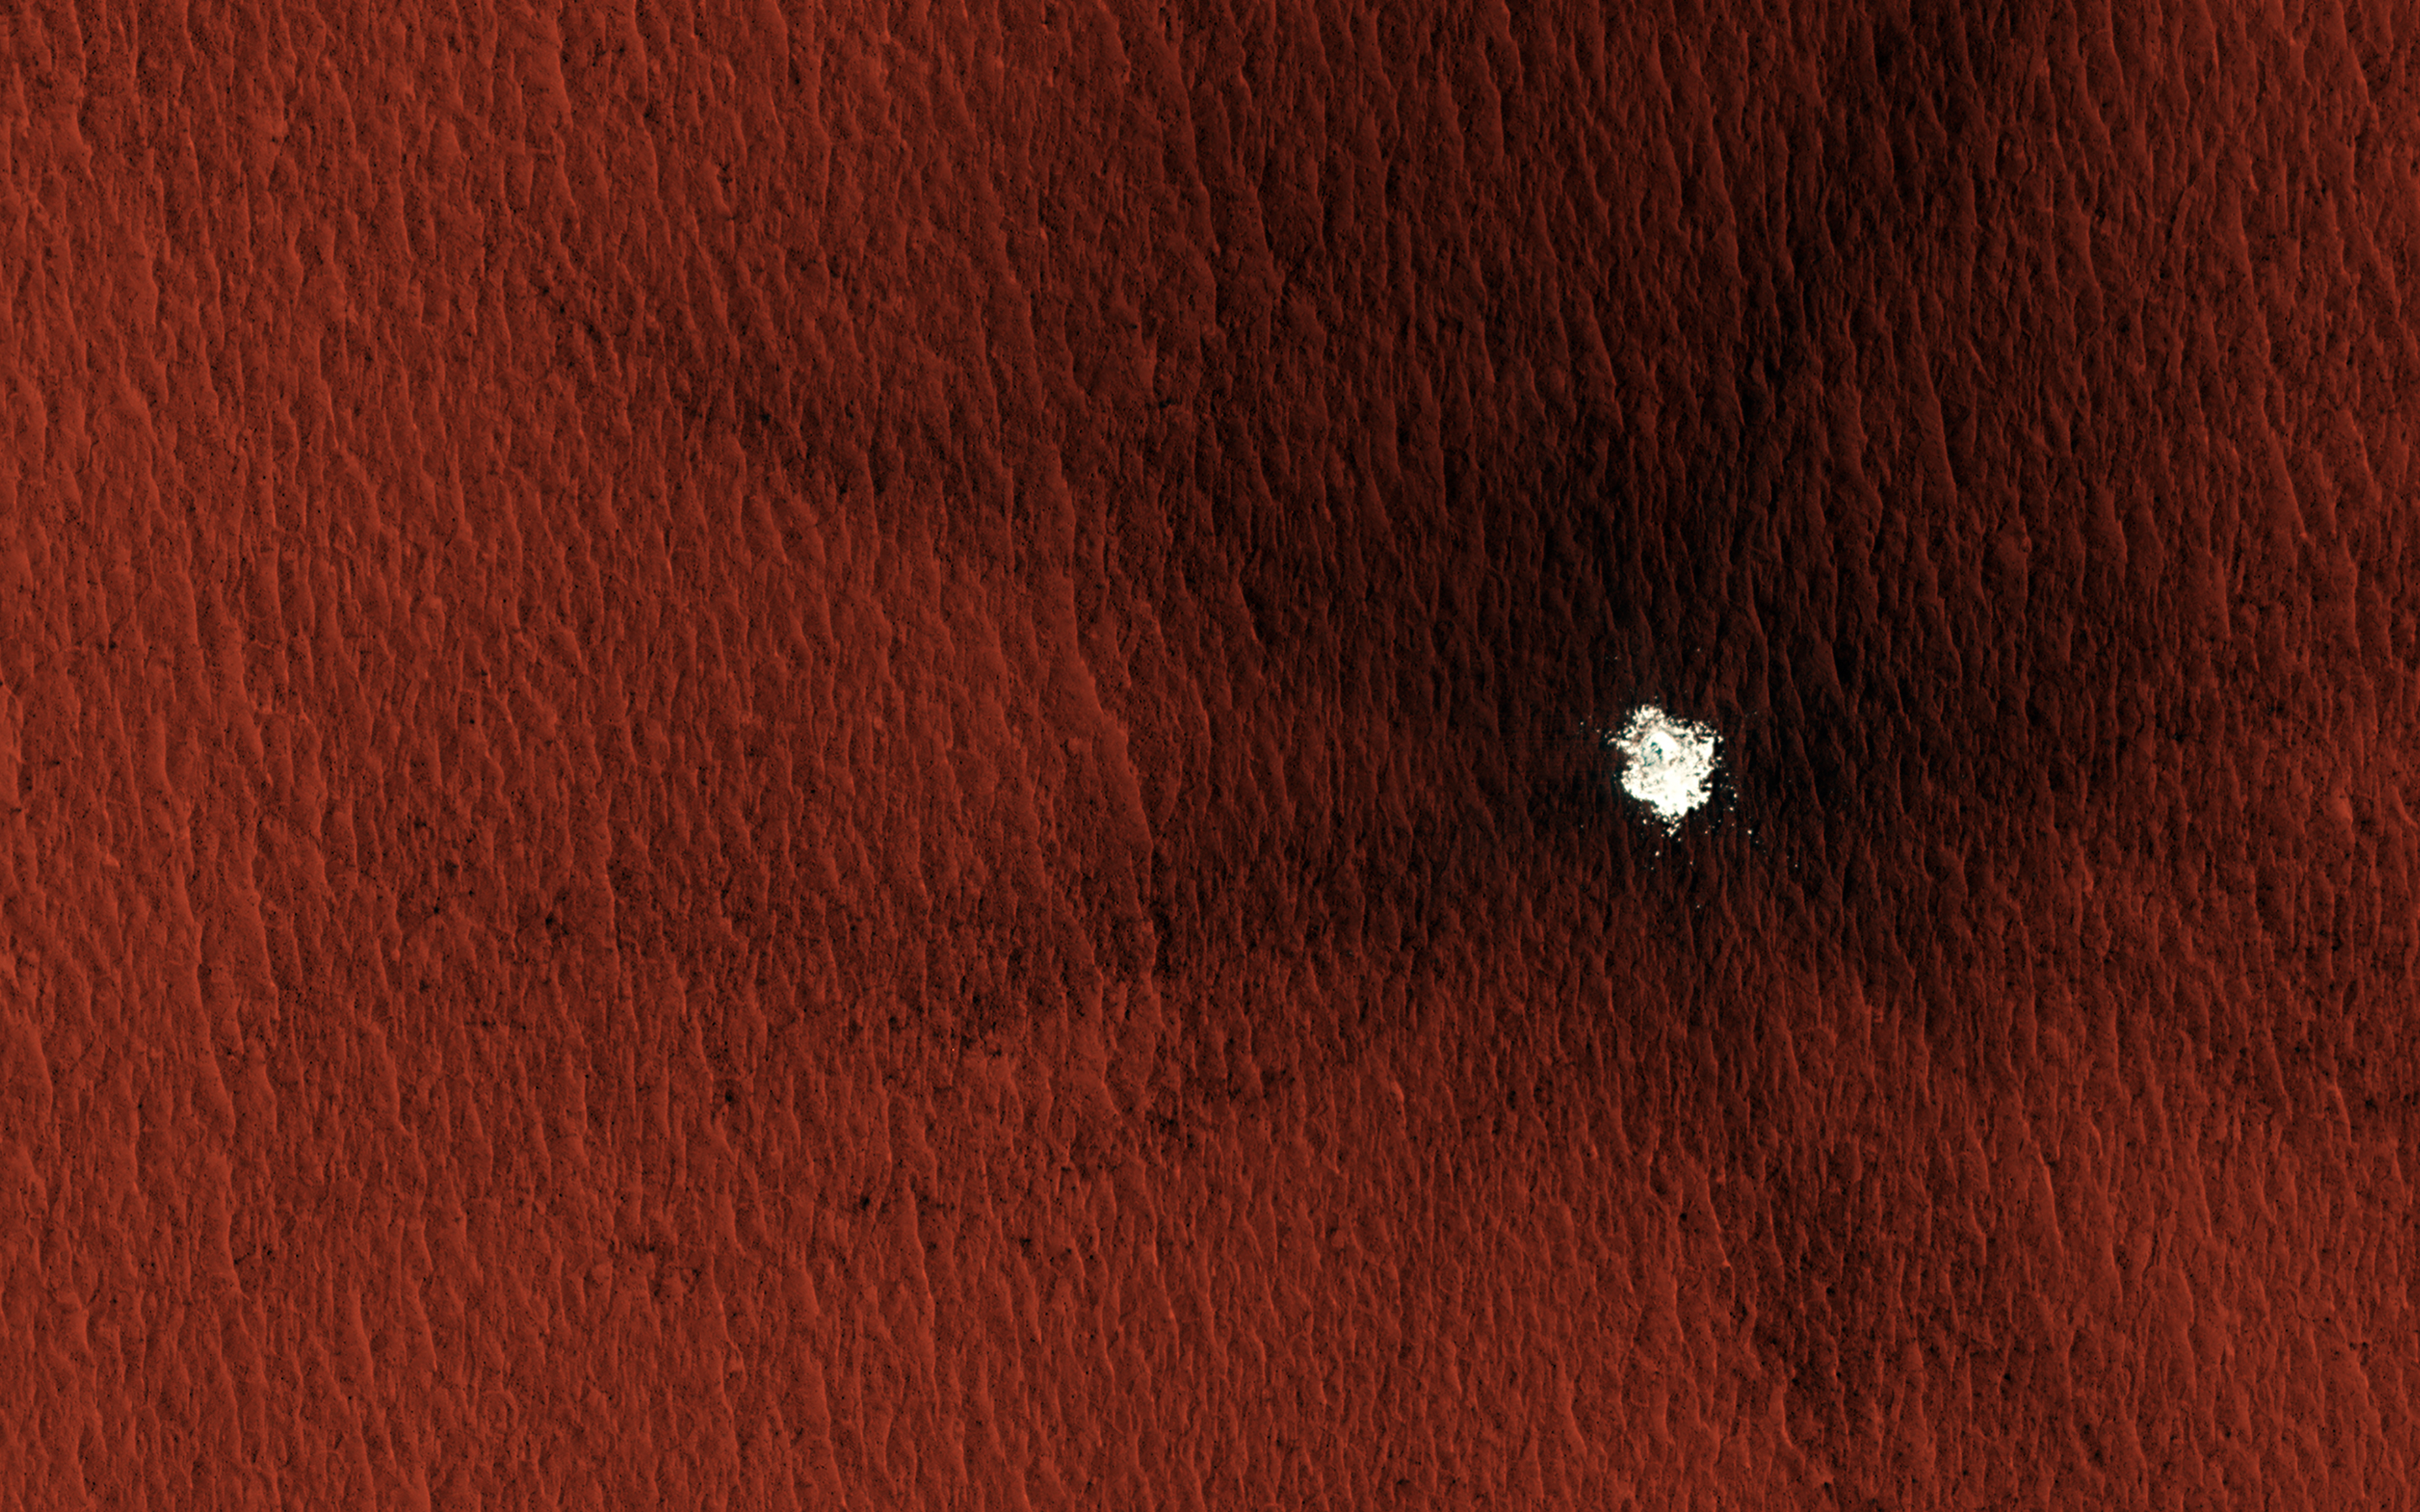

Mars Mysteries: Unveiling the Icy Craters

Over the past two decades, HiRISE and the Context Camera on MRO have catalogued hundreds of new impact craters. Some of these recent craters, particularly in the mid- to high-latitudes, have excavated buried water-ice that typically is exposed within the crater cavity.

In some cases, these patchy icy deposits and meter-sized blocks of ice are thrown out of the crater and form part of the ejecta. This image shows one such example of a 13-meter (43 feet) diameter crater in Arcadia Planitia where ice was exposed both in the crater interior and ejecta.

The crater is accompanied by a dark blast zone, extending almost 850 meters (half a mile) from the center. Subsequent observations permit monitoring of the gradual sublimation of these ice exposures at high resolution. This provides details about sublimation rates at a given location over time and gives us important insights for understanding near-surface ice-stability and the present-day climate on Mars.

The ice exposed by such craters also helps scientists get an idea of the purity, amount, and the depth of buried ice that relates to the conditions when the ice was initially deposited.

The map is projected here at a scale of 25 centimeters (9.8 inches) per pixel. (The original image scale is 30.4 centimeters [12.0 inches] per pixel [with 1 x 1 binning]; objects on the order of 91 centimeters [35.8 inches] across are resolved.) North is up.

The University of Arizona, in Tucson, operates HiRISE, which was built by Ball Aerospace & Technologies Corp., in Boulder, Colorado. NASA’s Jet Propulsion Laboratory, a division of Caltech in Pasadena, California, manages the Mars Reconnaissance Orbiter Project for NASA’s Science Mission Directorate, Washington.

Credit: NASA/JPL-Caltech/University of Arizona